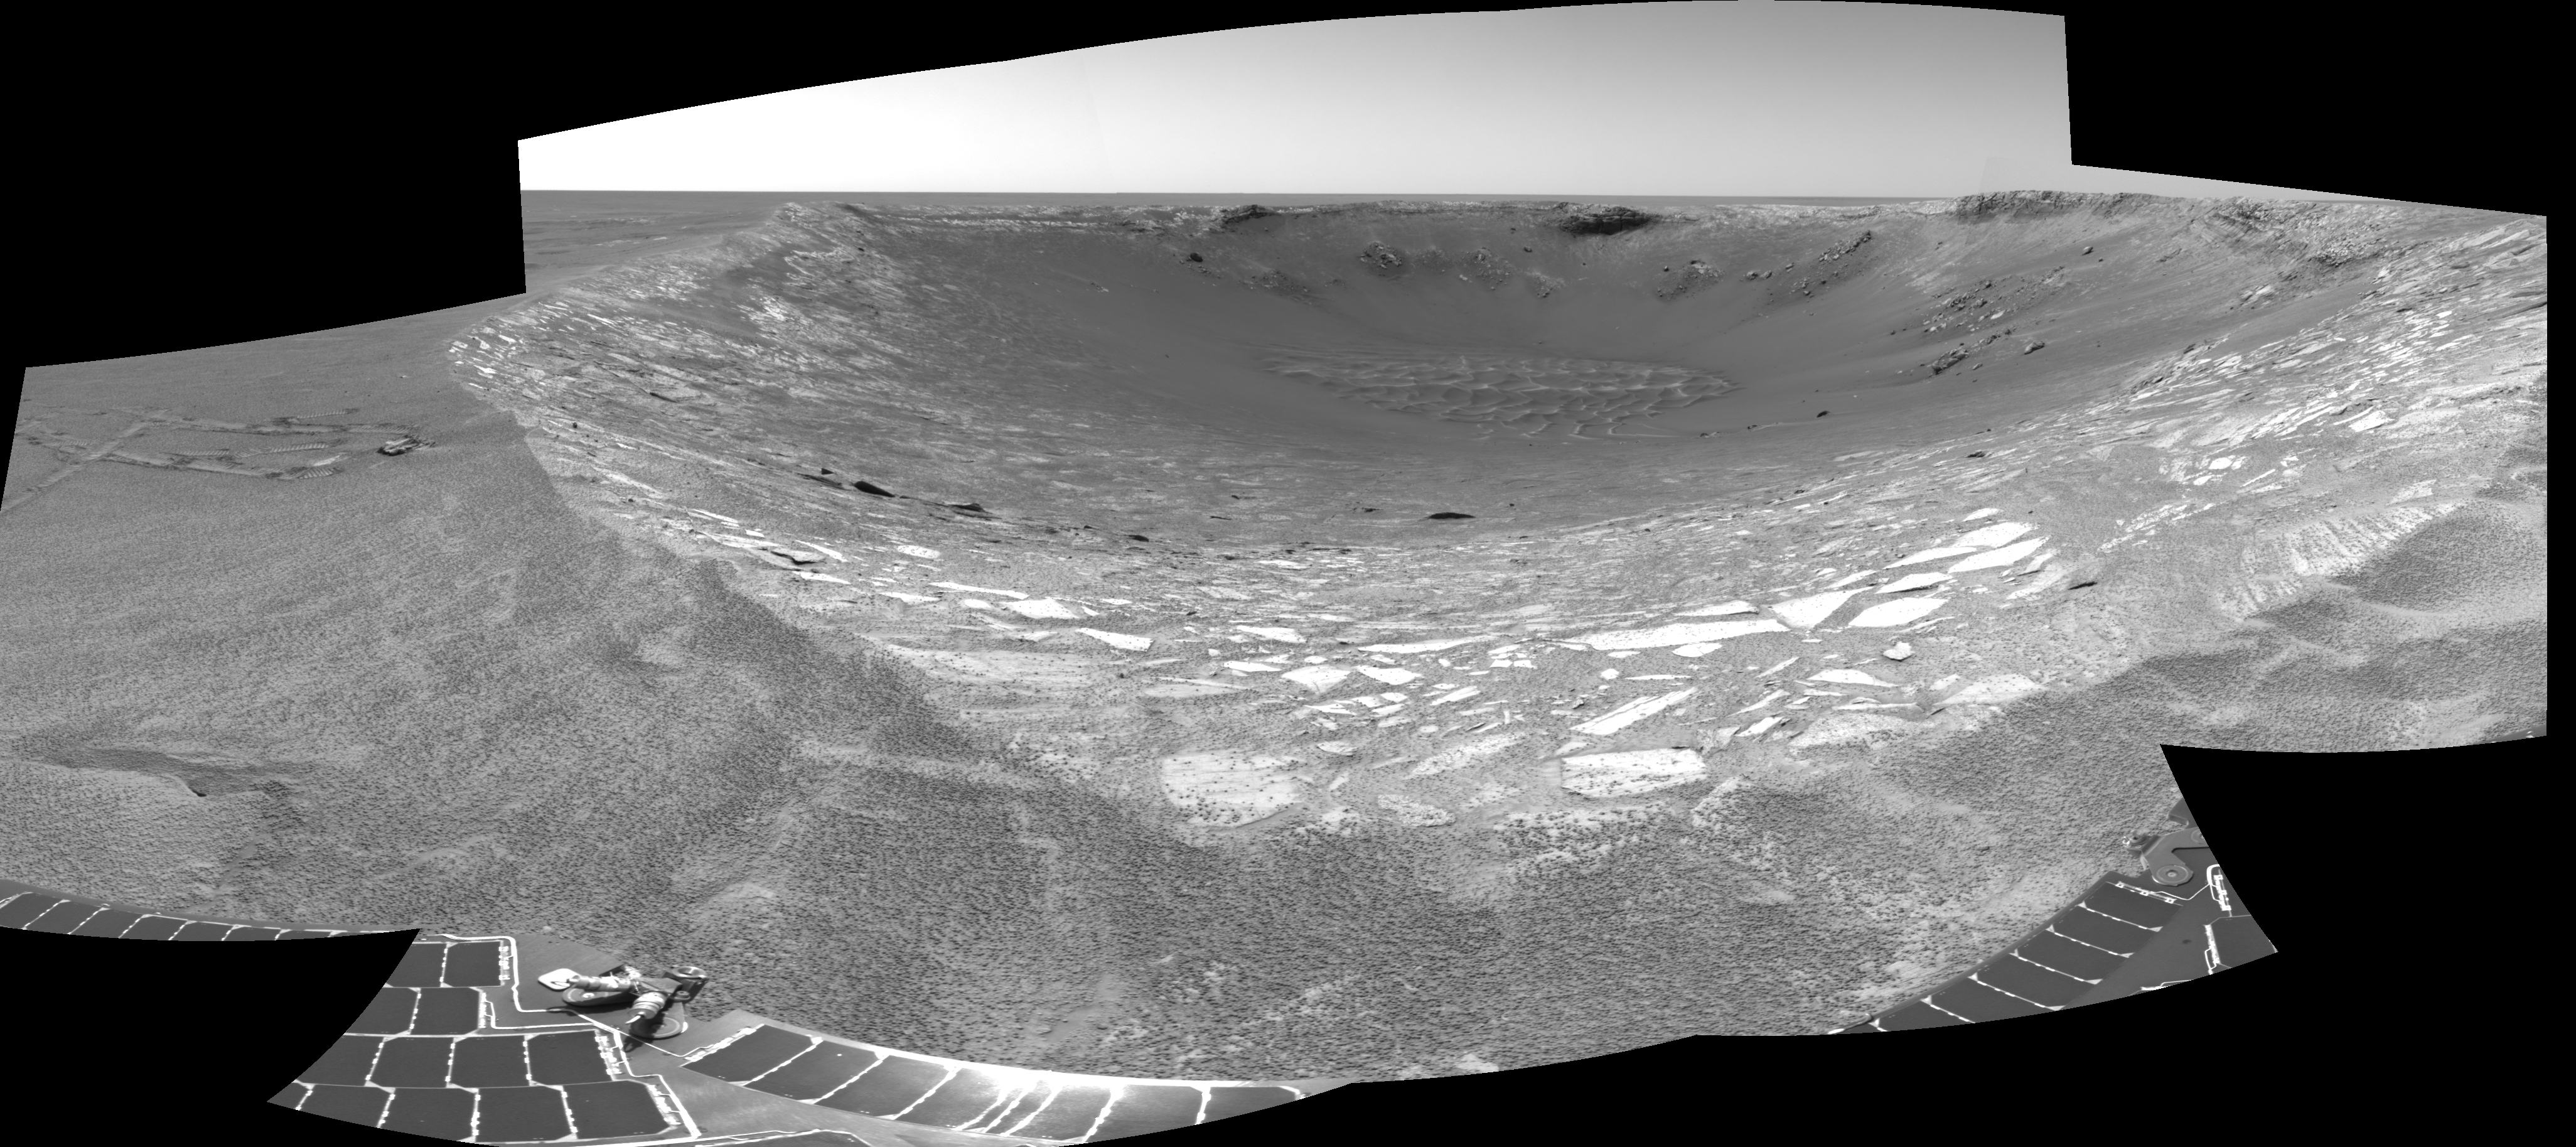

Ready to Enter ‘Endurance’

This view looking toward the northeast across “Endurance Crater” in Mars’ Meridiani Planum region was assembled from frames taken by the navigation camera on NASA’s Mars Exploration Rover Opportunity during the rover’s 131st martian day, or sol, on June 6, 2004. That was two sols before Opportunity entered the crater, taking the route nearly straight ahead in this image into the “Karatepe” area of the crater. This view is a cylindrical projection with geometric seam correction.

Credit: NASA/JPL